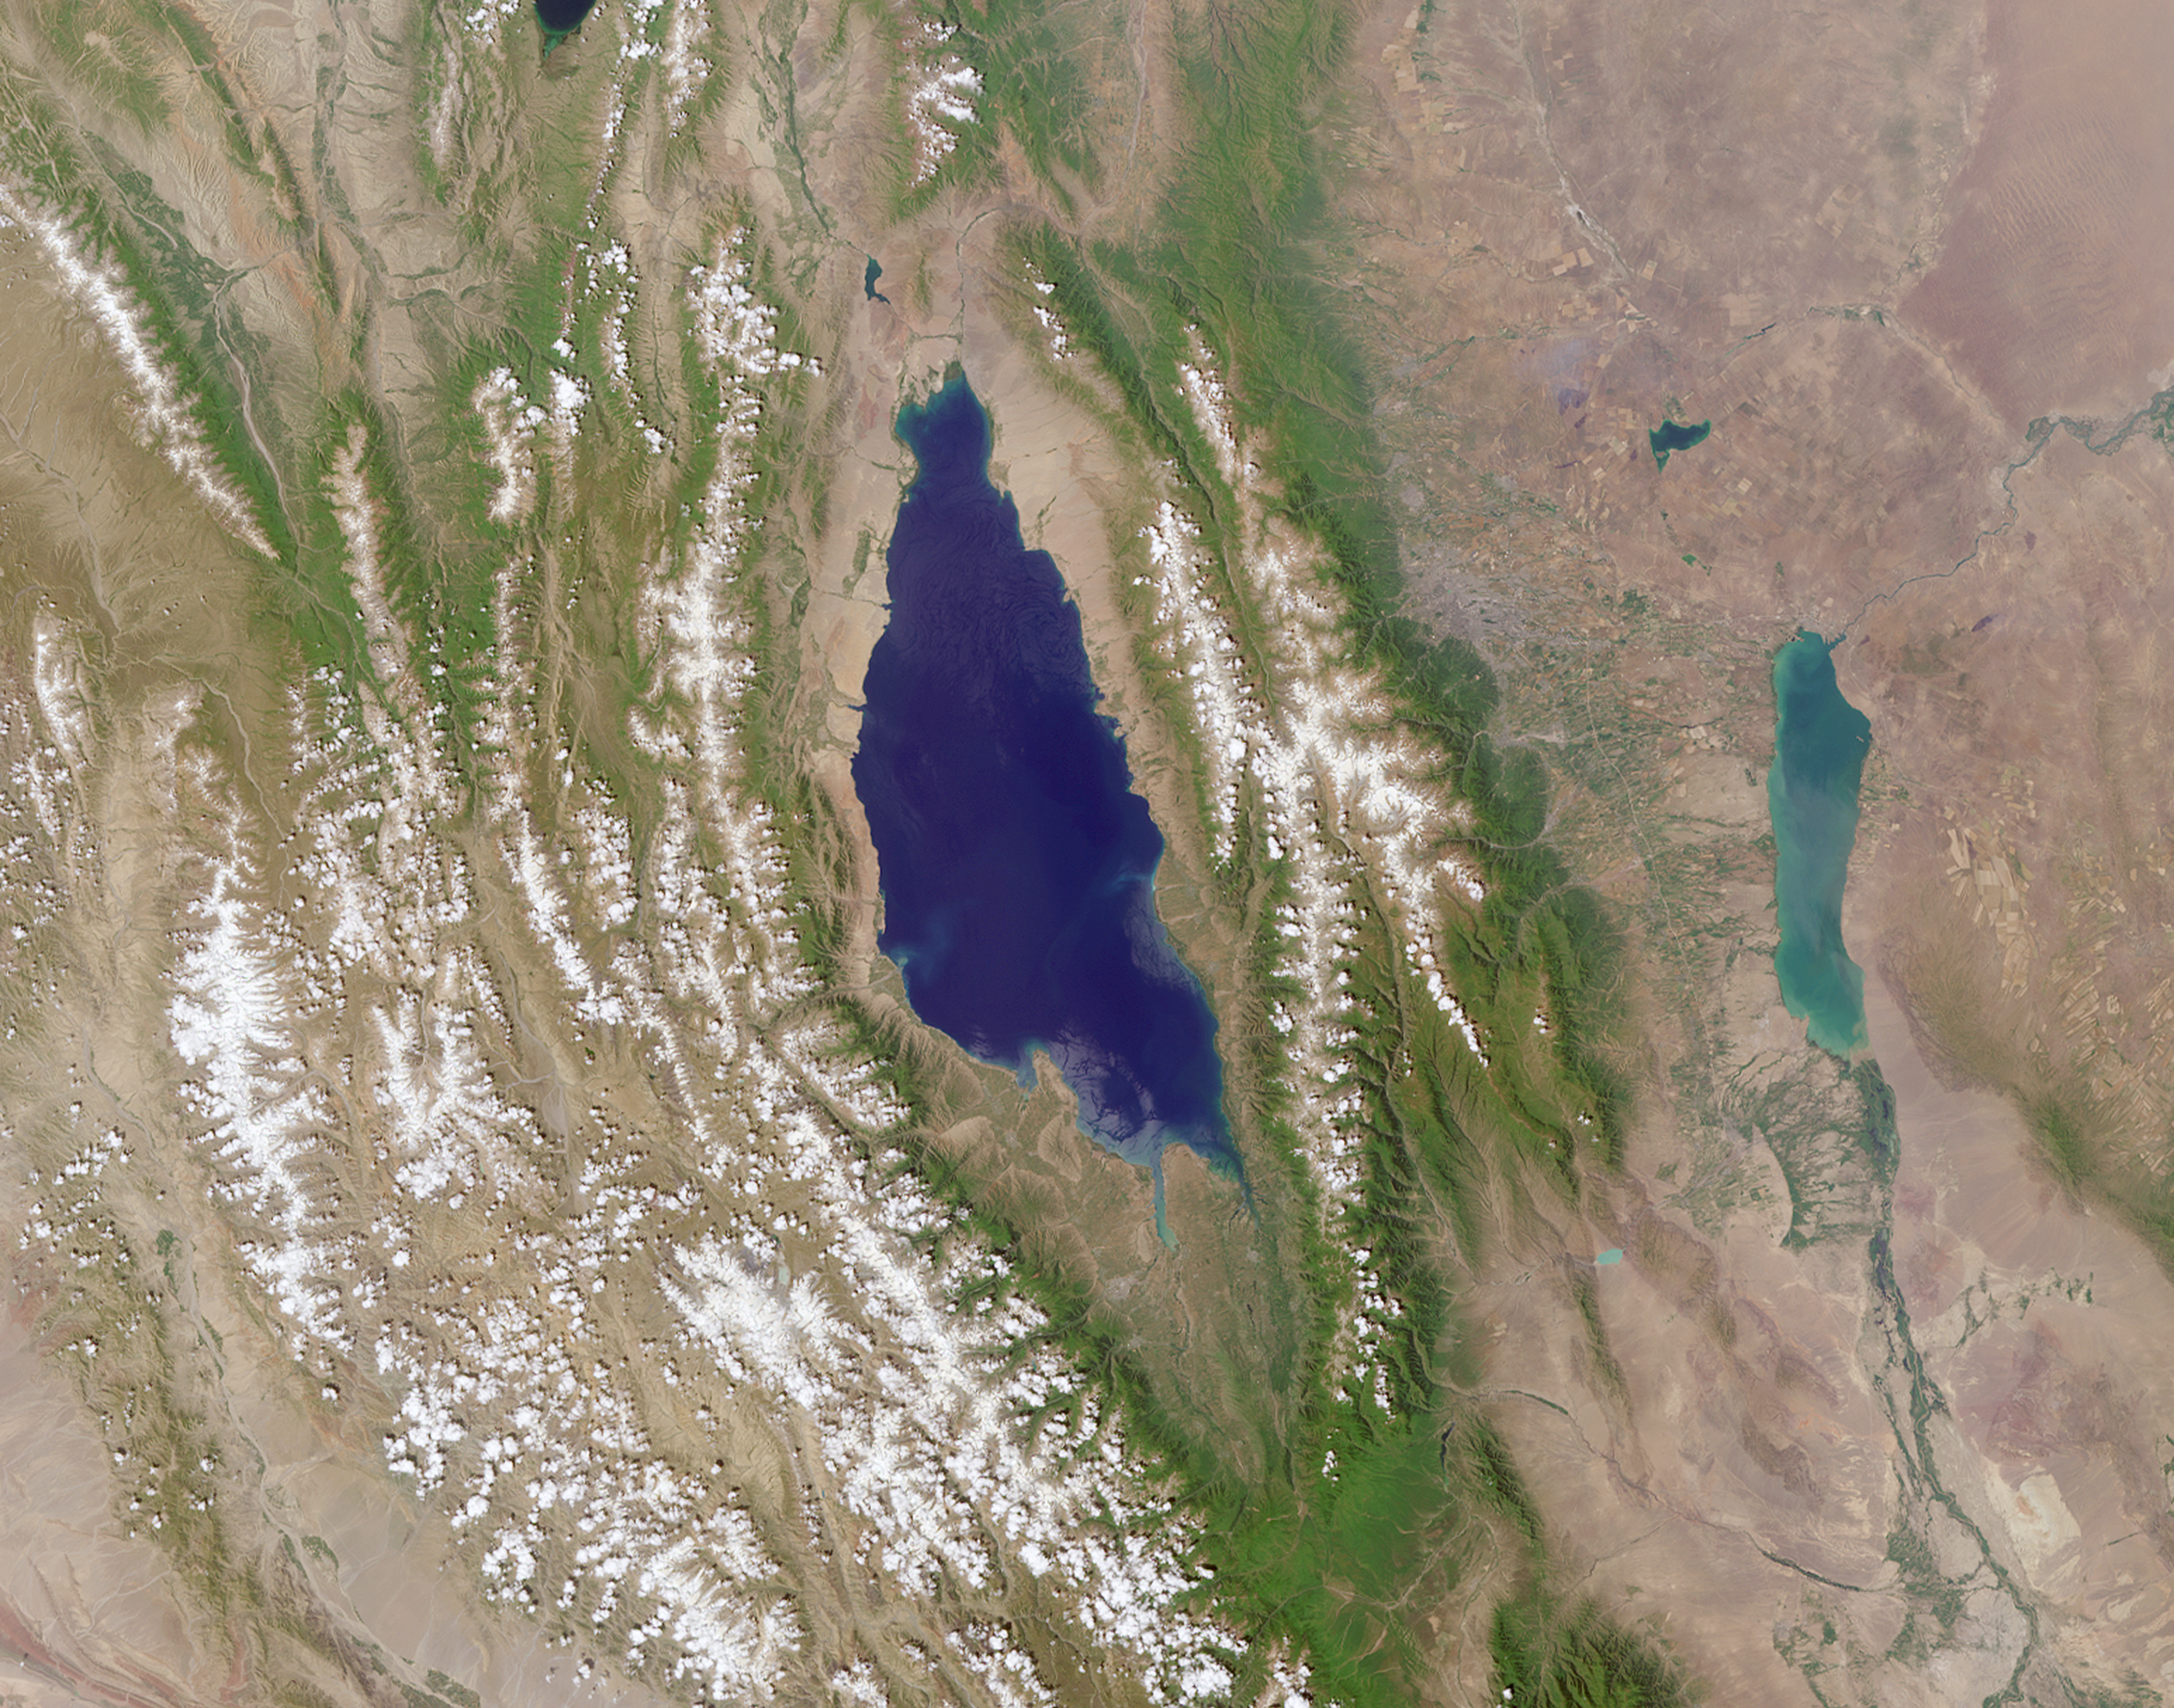

MISR Where on Earth …? MISR Mystery Image Quiz #30

Are you ready for a challenge? Become a geographical detective and solve the latest mystery quiz from NASA’s MISR (Multi-angle Imaging SpectroRadiometer) instrument onboard the Terra satellite. Prize submissions for perfect scores accepted until Wednesday, August 8, at 4:00 p.m. PDT. Happy sleuthing!

Take the quiz here http://climate.nasa.gov/quizzes/misr_quiz_30

MISR was built and is managed by NASA’s Jet Propulsion Laboratory in Pasadena, California, for NASA’s Science Mission Directorate in Washington. The Terra spacecraft is managed by NASA’s Goddard Space Flight Center in Greenbelt, Maryland. The MISR data were obtained from the NASA Langley Research Center Atmospheric Science Data Center in Hampton, Virginia. JPL is a division of Caltech in Pasadena.

Credit: NASA/GSFC/LaRC/JPL-Caltech, MISR Team